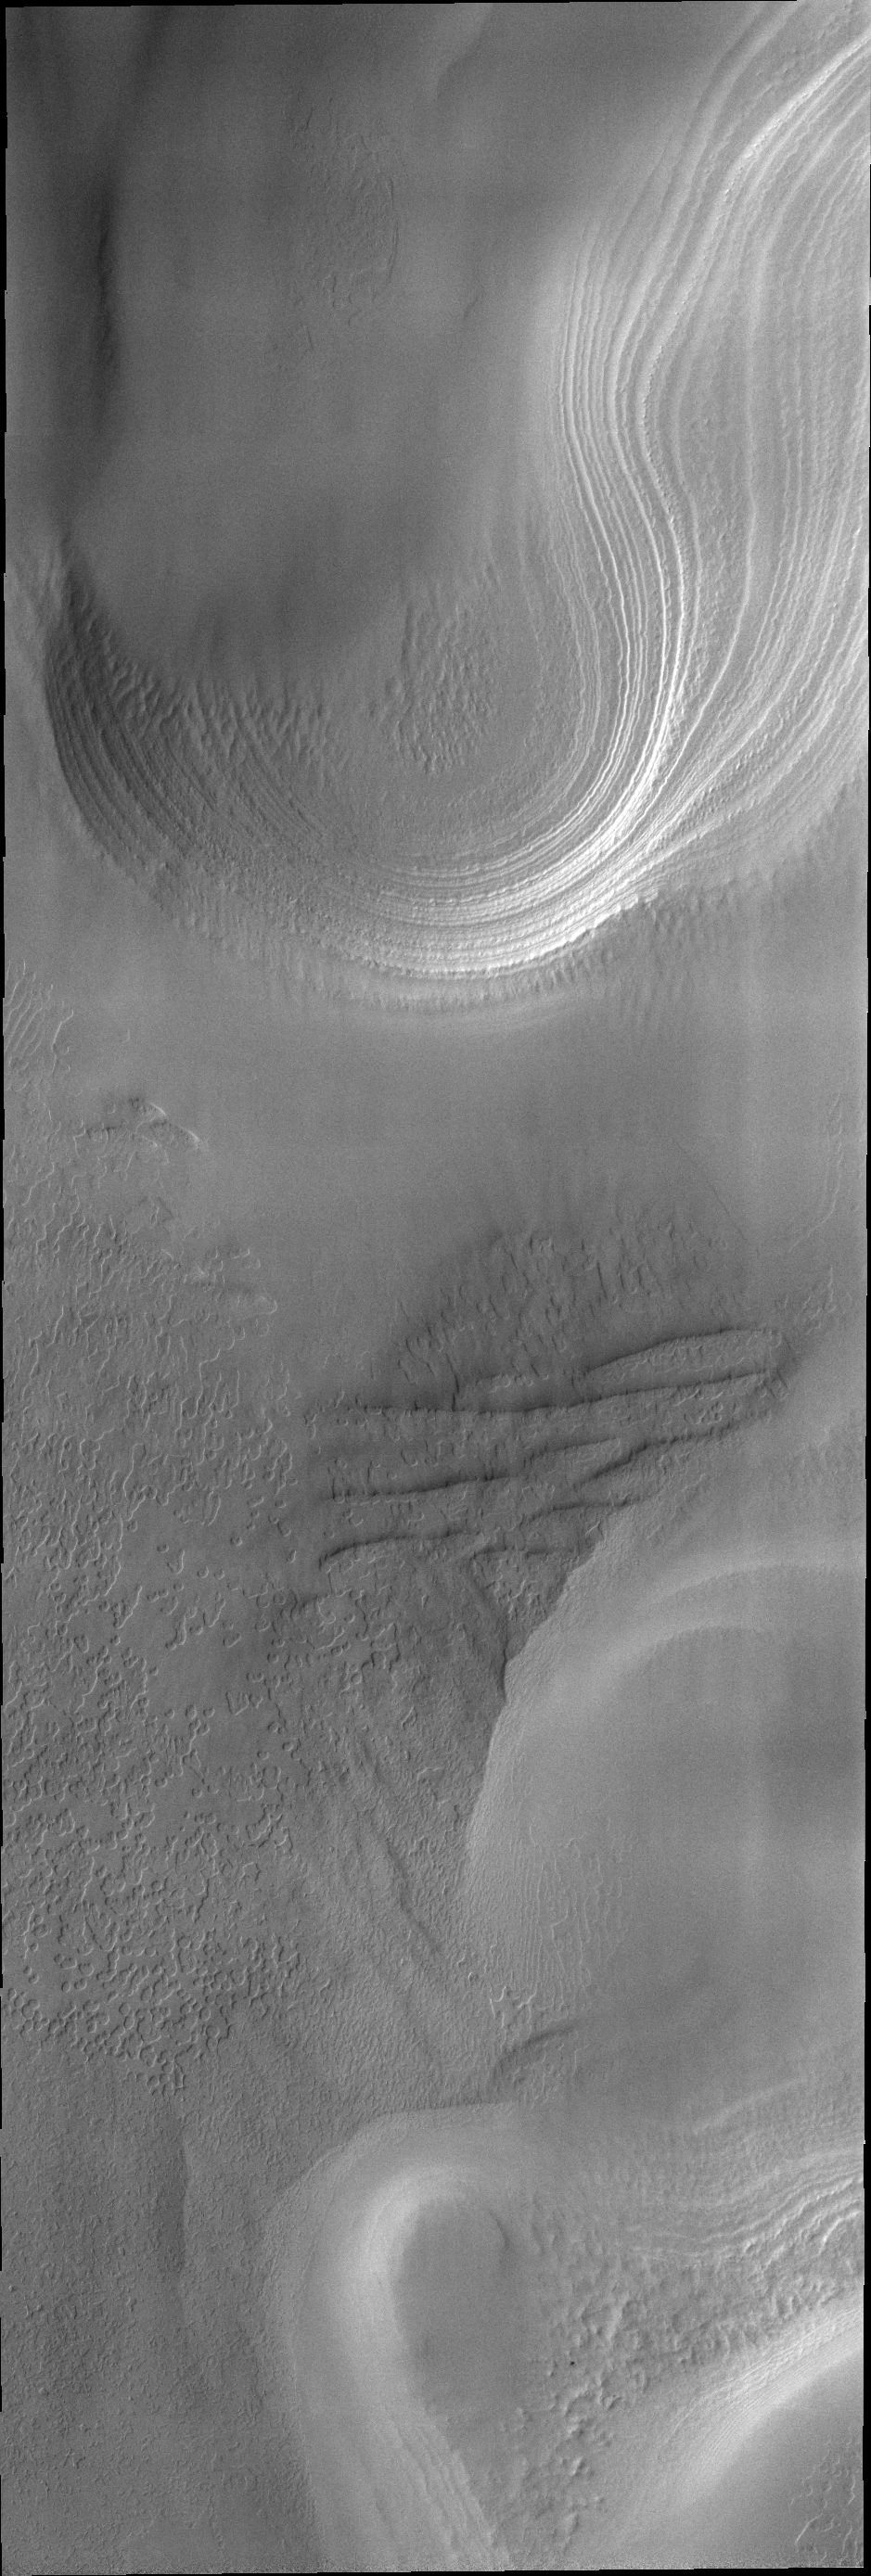

South Polar Layers

Today’s image shows layering in the south polar cap.

Credit: NASA/JPL/ASU